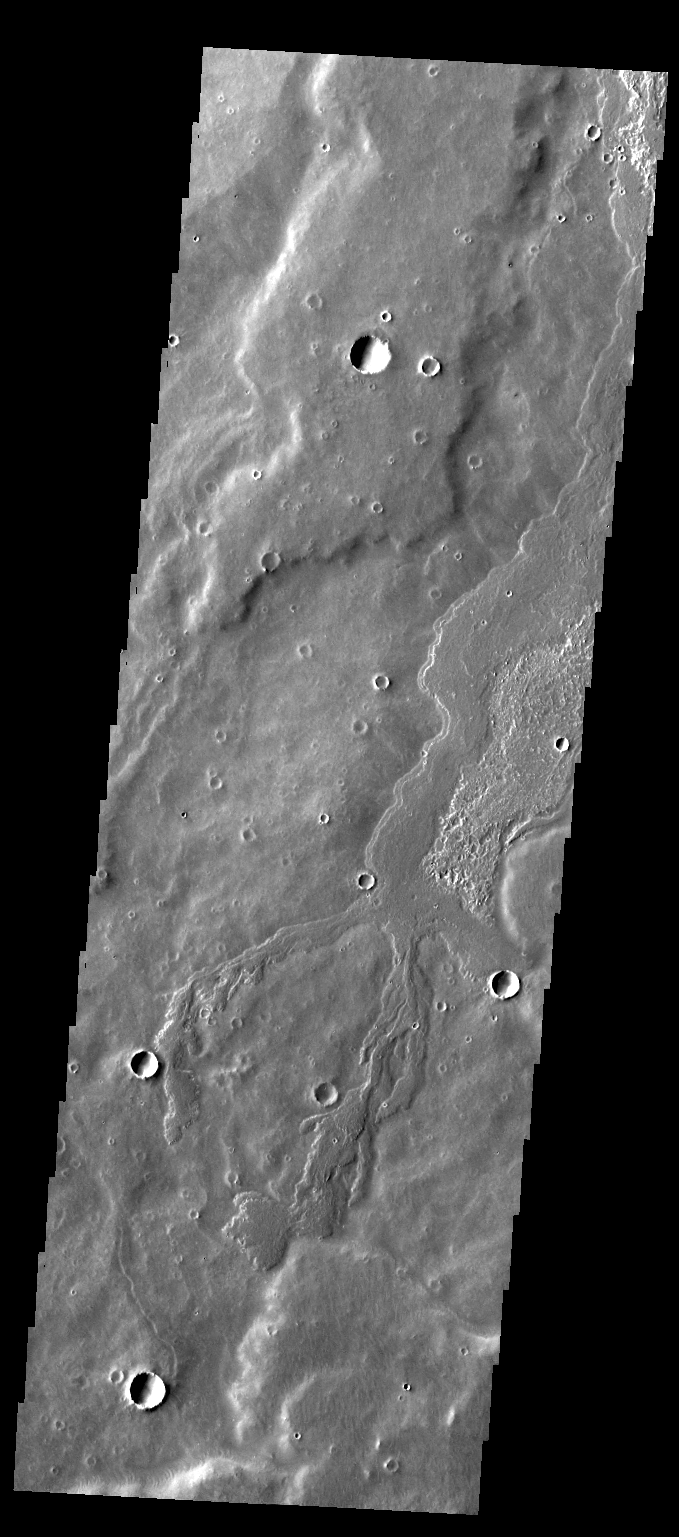

Flow Margin

This VIS image of Daedalia Planum contains a narrow lava flow and shows the end of the flow. The end of a lava flow is often called the “toe” and is formed when the eruption creating the flow slows down or stops.

Credit: NASA/JPL-Caltech/ASU